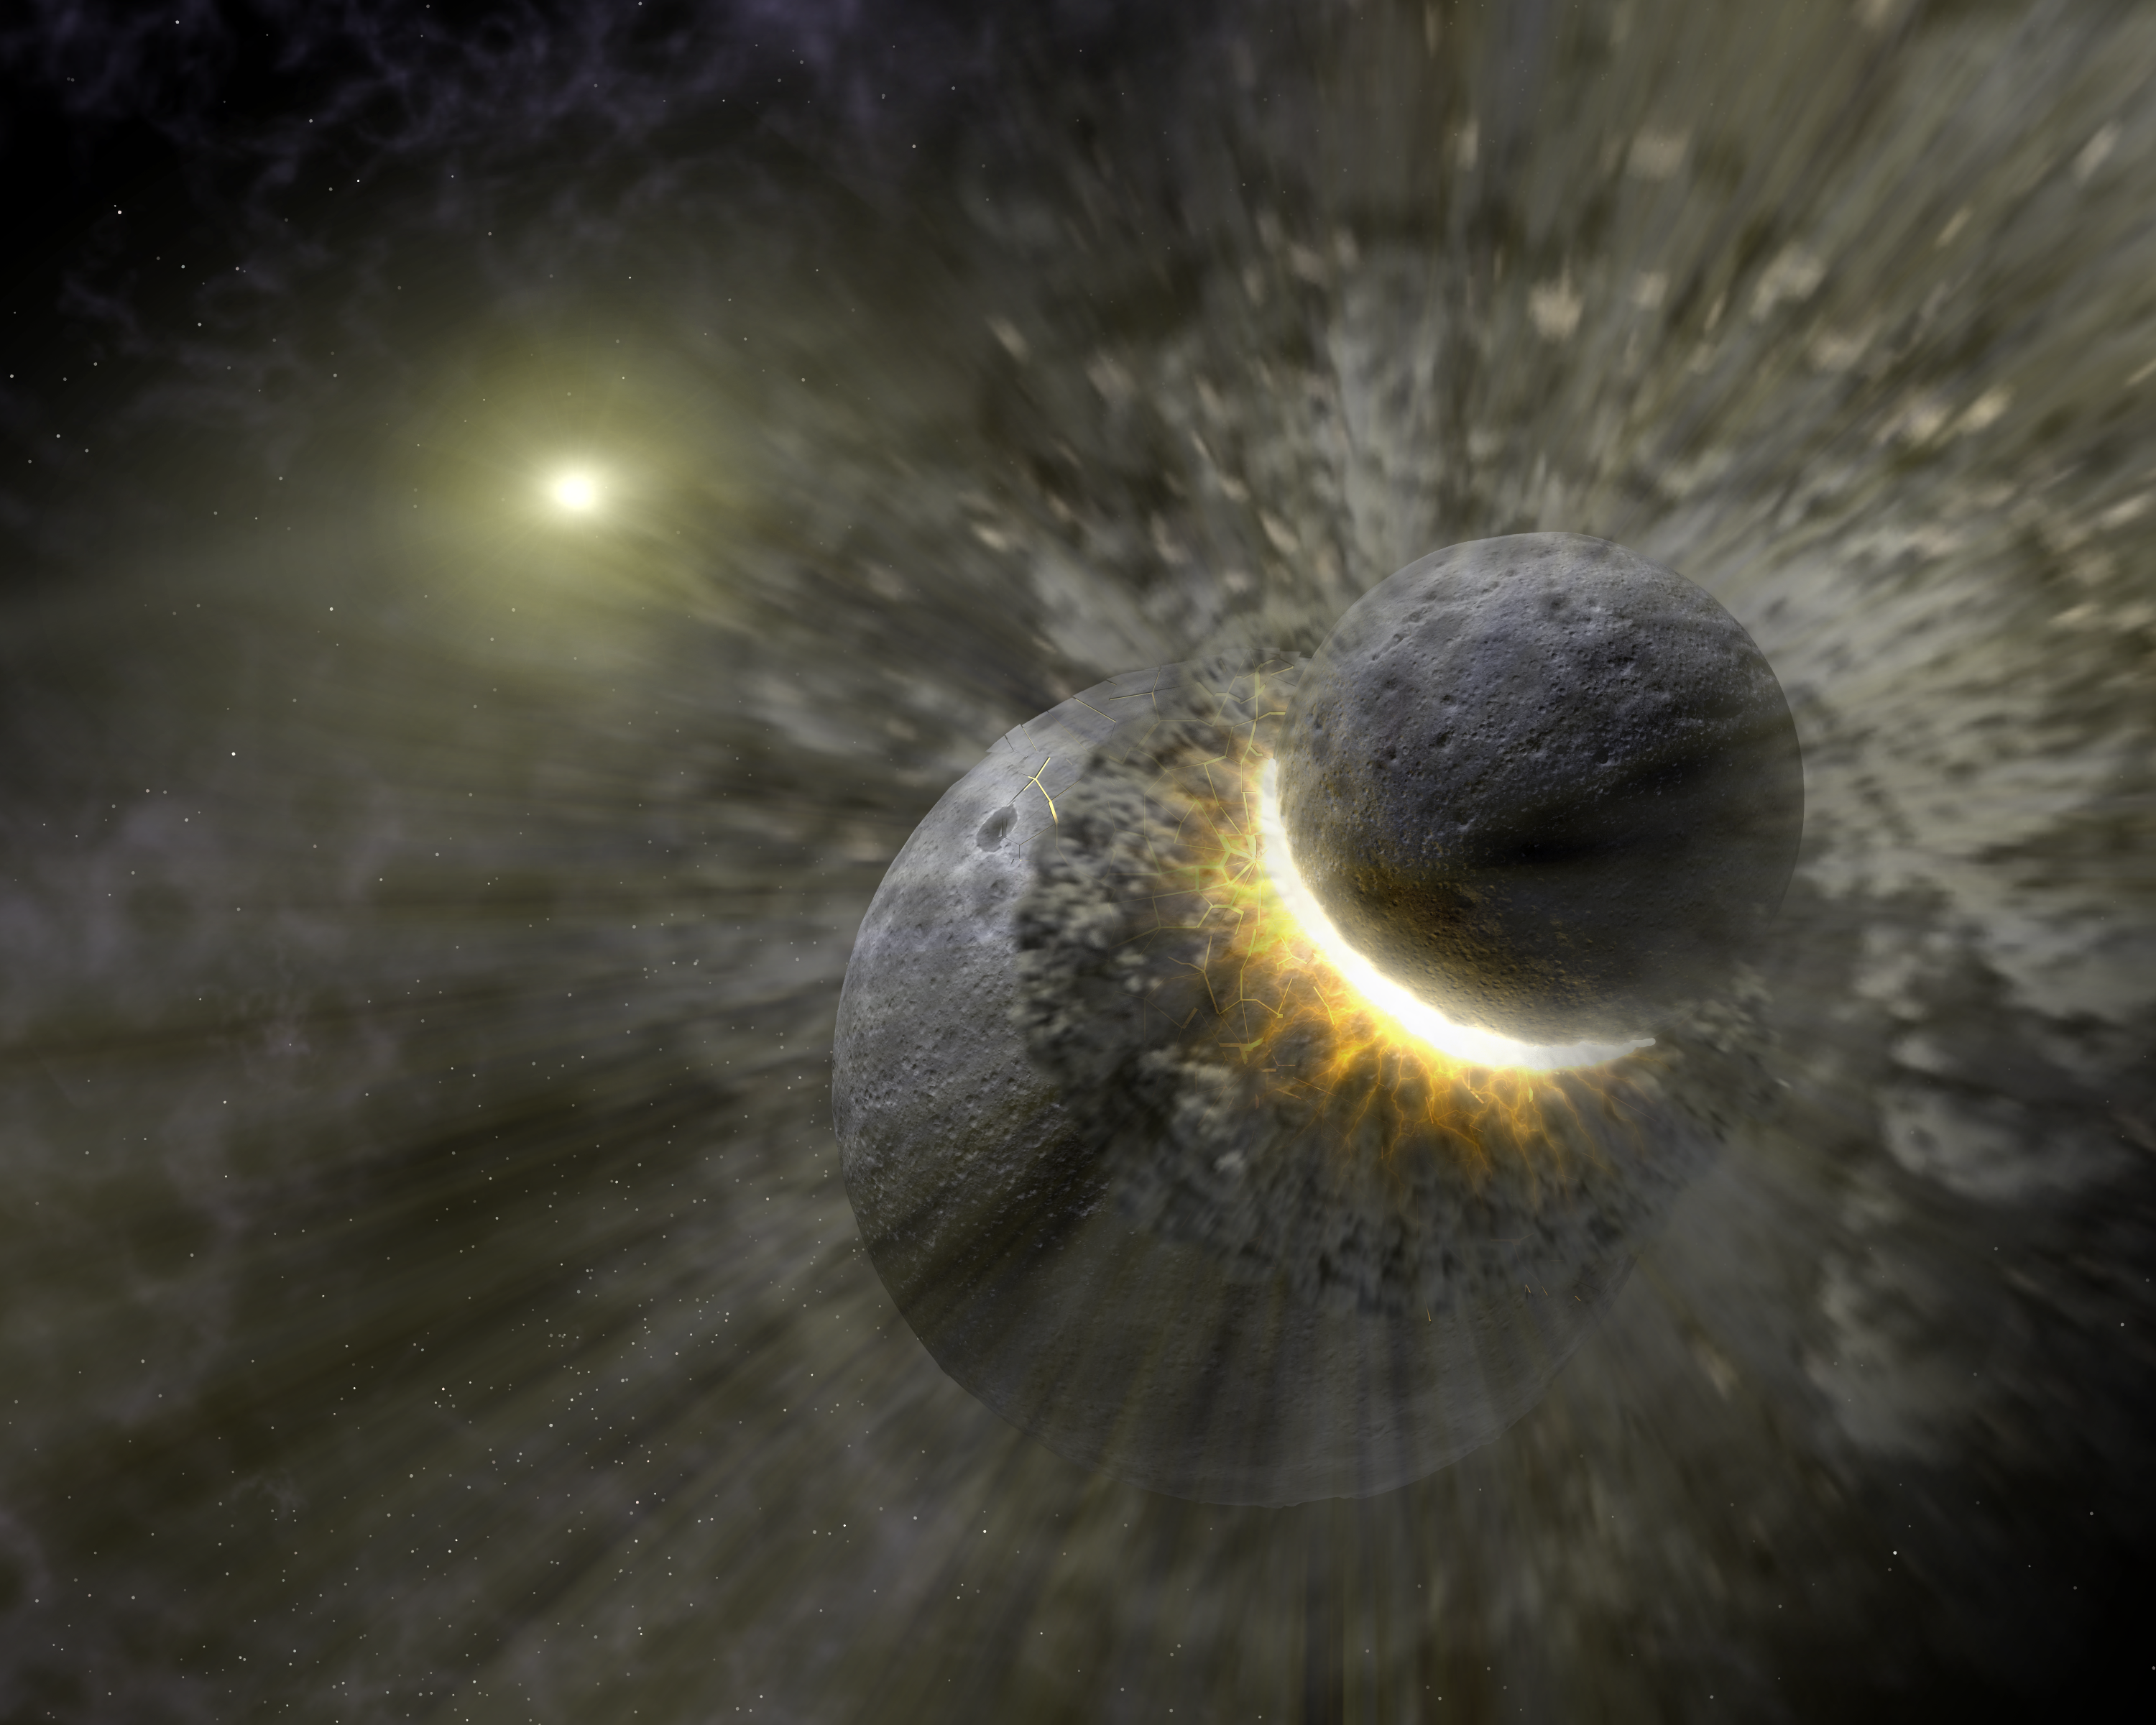

Massive Smash-up at Vega (Artist Concept)

This artist concept illustrates how a massive collision of objects perhaps as large as the planet Pluto smashed together to create the dust ring around the nearby star Vega. New observations from NASA’s Spitzer Space Telescope indicate the collision took place within the last one million years. Astronomers think that embryonic planets smashed together, shattered into pieces, and repeatedly crashed into other fragments to create ever finer debris.

In the image, a collision is seen between massive objects that measured up to 2,000 kilometers (about 1,200 miles) in diameter. Scientists say the big collision initiated subsequent collisions that created dust particles around the star that were a few microns in size. Vega’s intense light blew these fine particles to larger distances from the star, and also warmed them to emit heat radiation that can be detected by Spitzer’s infrared detectors.

Credit: NASA/JPL-Caltech